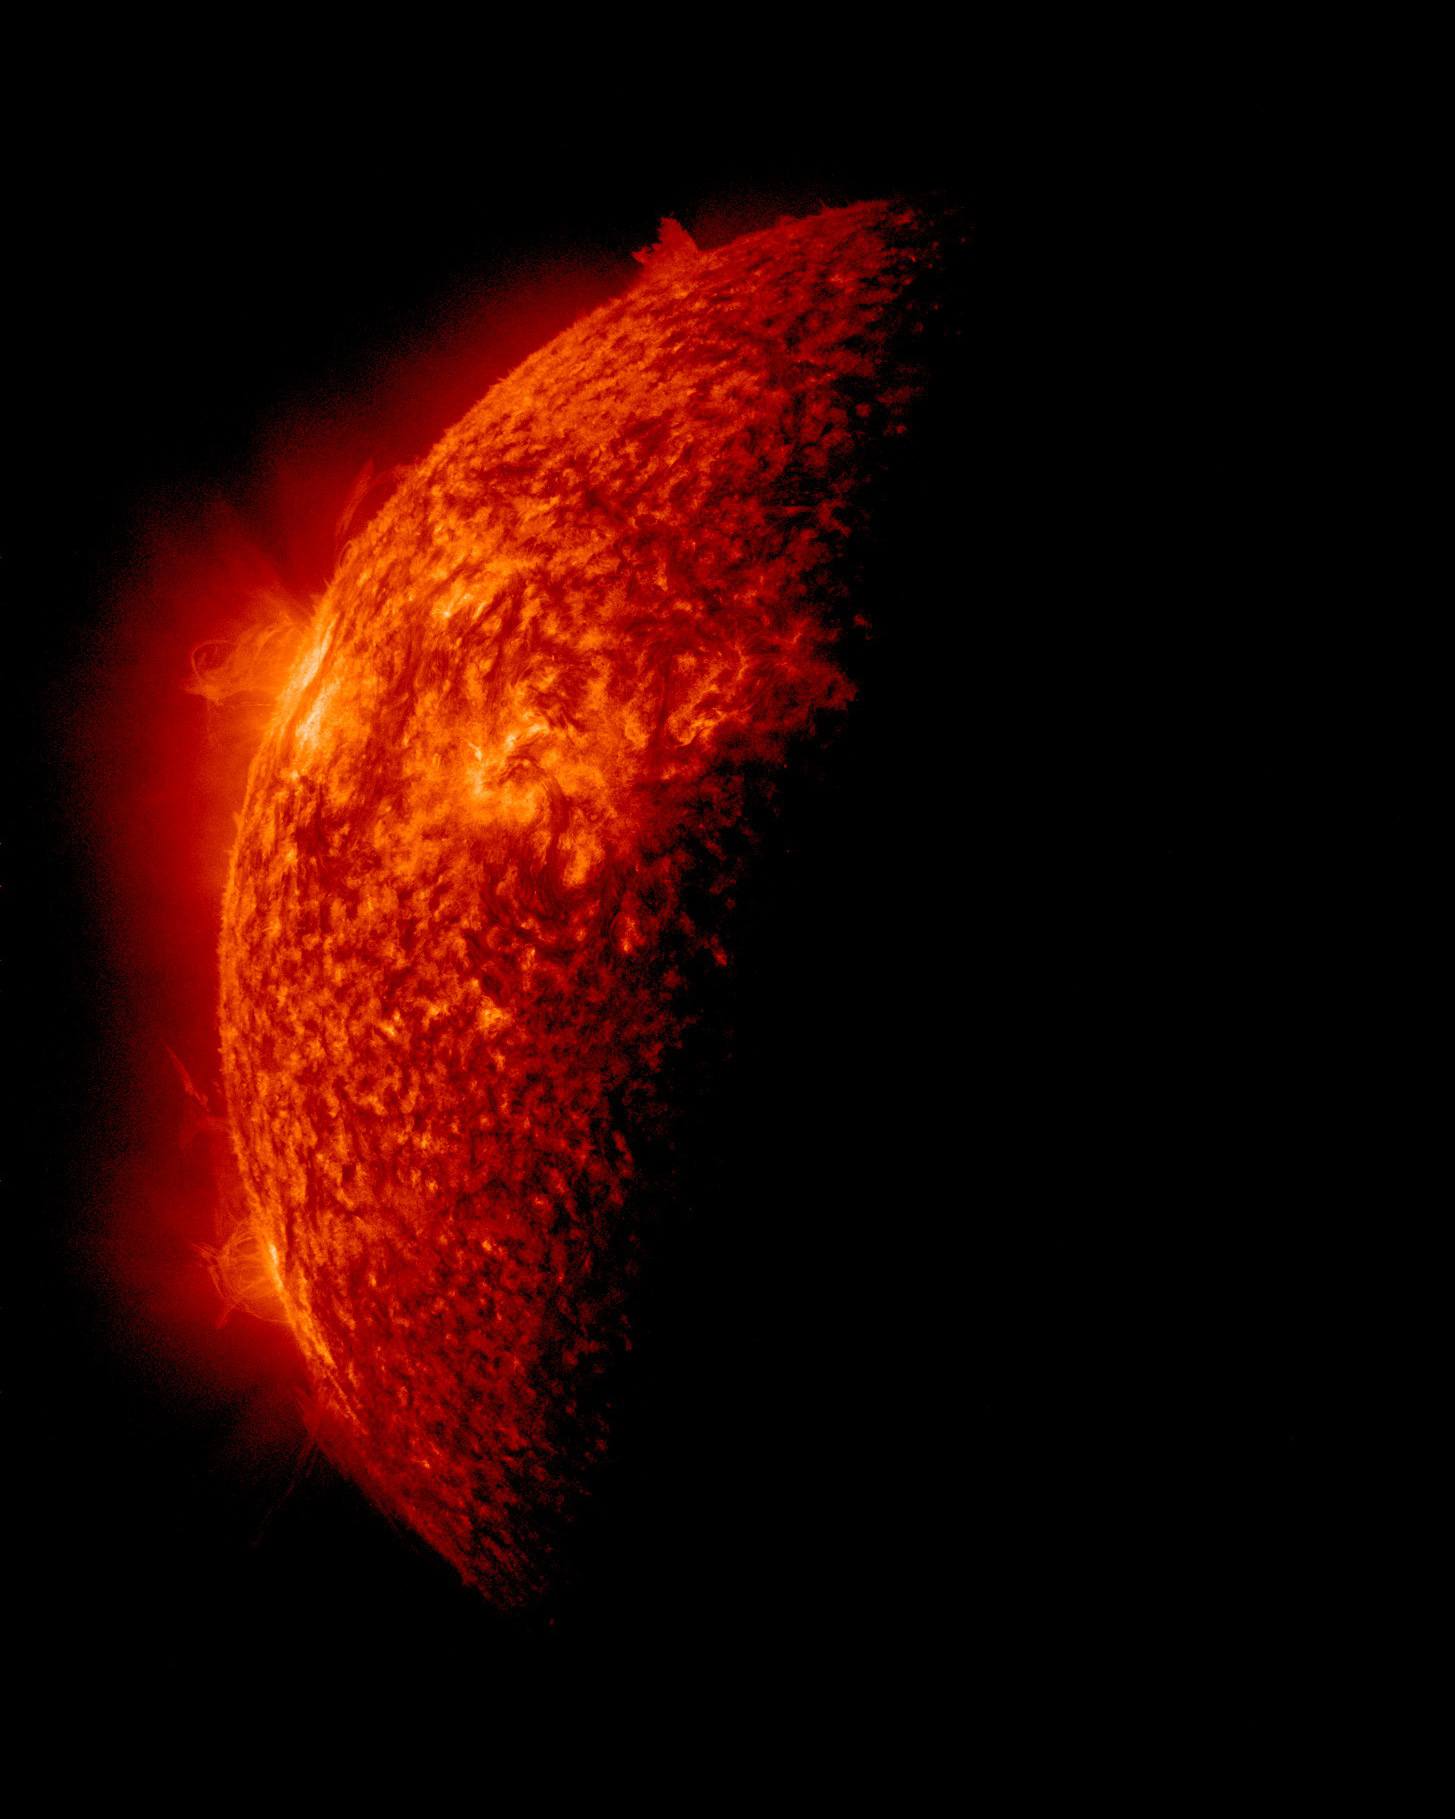

SDO Sees Spring Eclipse, April 2

NASA image captured April 2, 2011 Twice a year, SDO enters an eclipse season where the spacecraft slips behind Earth for up to 72 minutes a day. Unlike the crisp shadow one sees on the sun during a lunar eclipse, Earth's shadow has a variegated edge due to its atmosphere, which blocks the sun light to different degrees depending on its density. Also, light from brighter spots on the sun may make it through, which is why some solar features extend low into Earth's shadow.

Credit: NASA/GSFC/SDO